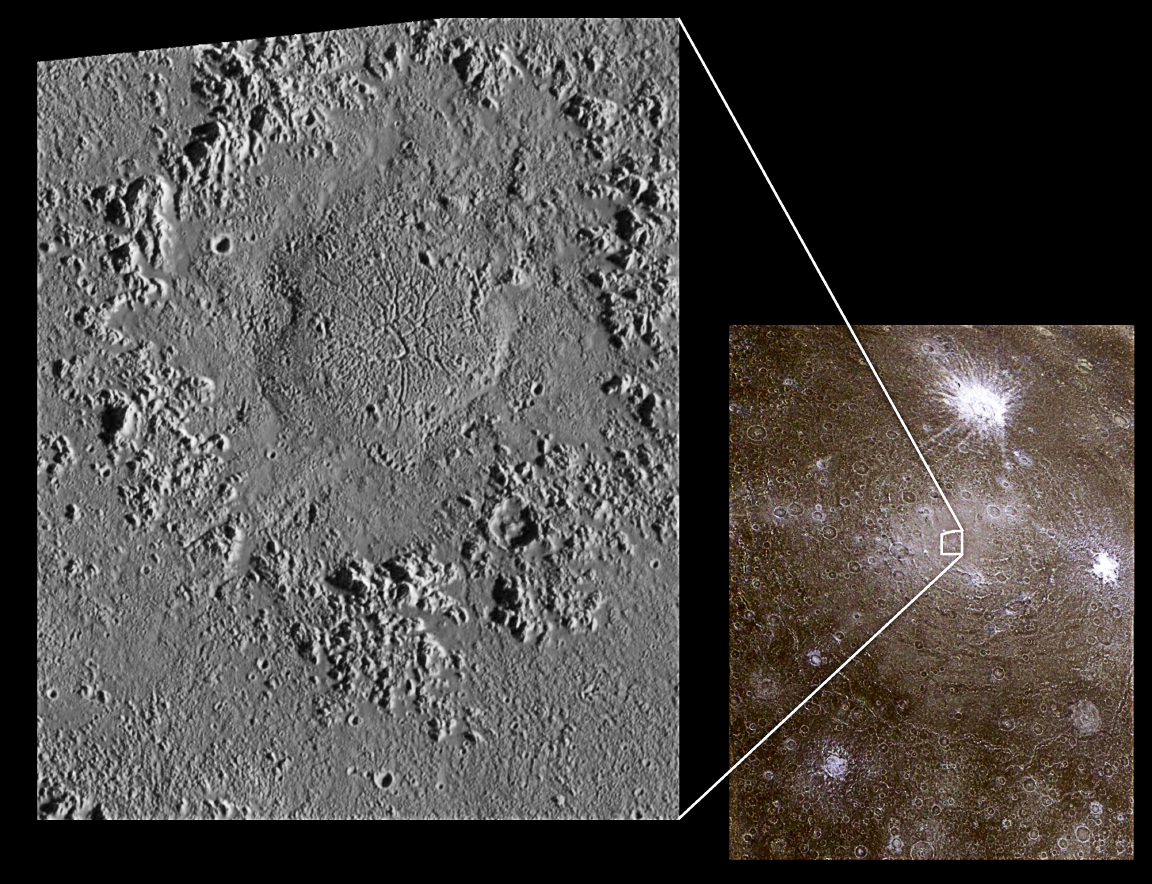

Impact Craters on Icy Callisto: Doh Crater and Asgard

This composite of Jupiter’s icy moon Callisto combines data from two orbits showing several types of impact craters. North is to the top of the picture; the sun illuminates the surface from the east. The global image on the right shows one of the largest impact structures on Callisto, the Asgard multi-ring structure located near 30 degrees north latitude, 142 degrees west longitude. The Asgard structure is approximately 1700 kilometers (1,054 miles) across and consists of a bright central zone surrounded by discontinuous rings. The rings include degraded ridges near the central zone and troughs at the outer margin, which resulted from deformation of the icy crust following impact.

Smaller impacts have smashed into Callisto after the formation of Asgard. The young, bright-rayed crater Burr located on the northern part of Asgardis about 75 kilometers (46 miles) across. Galileo images show a third type of impact crater in this image, a dome crater named Doh, located in the bright central plains of Asgard. Doh (left image) is about 55 kilometers (34 miles) in diameter, while the dome is about 25 kilometers (15 miles) across. Dome craters contain a central mound instead of a bowl shaped depression or central mountain (peak) typically seen in larger impact craters. This type of crater could represent penetration into a slushy zone beneath the surface of the Asgard impact.

The global image on the right was taken on November 4, 1996, at a distance of 111,900 kilometers (69,400 miles) by the solid state imaging (SSI) camera onboard NASA’s Galileo spacecraft during its third orbit around Jupiter. The image on the left was obtained at a resolution of 90 meters (295 feet) per picture element on September 16, 1997 during Galileo’s tenth orbit when the spacecraft was less than 9,500 kilometers (6,000 miles) from Callisto.

The Jet Propulsion Laboratory, Pasadena, CA manages the Galileo mission for NASA’s Office of Space Science, Washington, DC.

This image and other images and data received from Galileo are posted on the World Wide Web, on the Galileo mission home page at URLhttp://solarsystem.nasa.gov/galileo/.

Credit: NASA/JPL/ASU